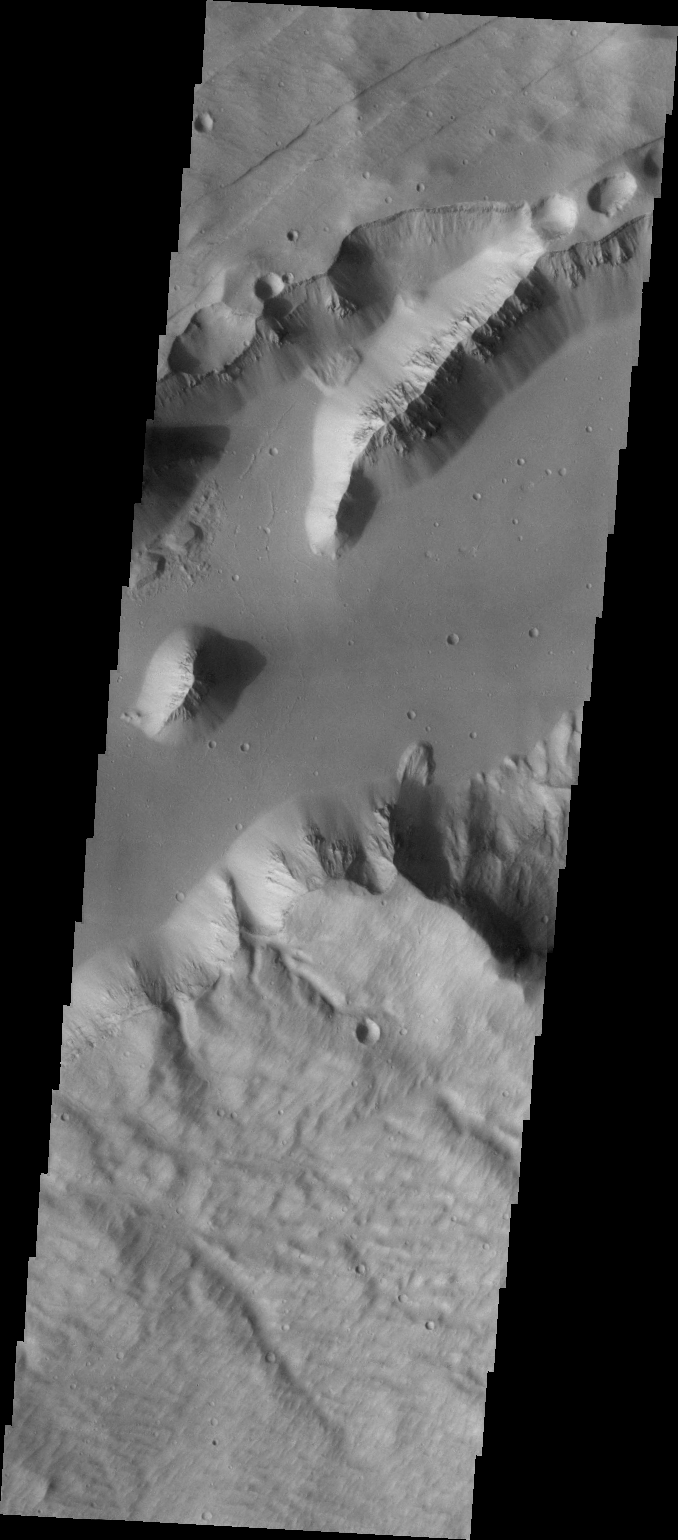

Sirenum Fossae

Sirenum Fossae is a group of NE/SW trending graben [parallel faults with a central down-dropped block]. This VIS image of a portion one of the graben where it intersects a crater. Several landslides are present in this image.

Image information: VIS instrument. Latitude -25.8N, Longitude 220.1E. 35 meter/pixel resolution.

Please see the THEMIS Data Citation Note for details on crediting THEMIS images.

Note: this THEMIS visual image has not been radiometrically nor geometrically calibrated for this preliminary release. An empirical correction has been performed to remove instrumental effects. A linear shift has been applied in the cross-track and down-track direction to approximate spacecraft and planetary motion. Fully calibrated and geometrically projected images will be released through the Planetary Data System in accordance with Project policies at a later time.

NASA’s Jet Propulsion Laboratory manages the 2001 Mars Odyssey mission for NASA’s Office of Space Science, Washington, D.C. The Thermal Emission Imaging System (THEMIS) was developed by Arizona State University, Tempe, in collaboration with Raytheon Santa Barbara Remote Sensing. The THEMIS investigation is led by Dr. Philip Christensen at Arizona State University. Lockheed Martin Astronautics, Denver, is the prime contractor for the Odyssey project, and developed and built the orbiter. Mission operations are conducted jointly from Lockheed Martin and from JPL, a division of the California Institute of Technology in Pasadena.

Credit: NASA/JPL/ASU